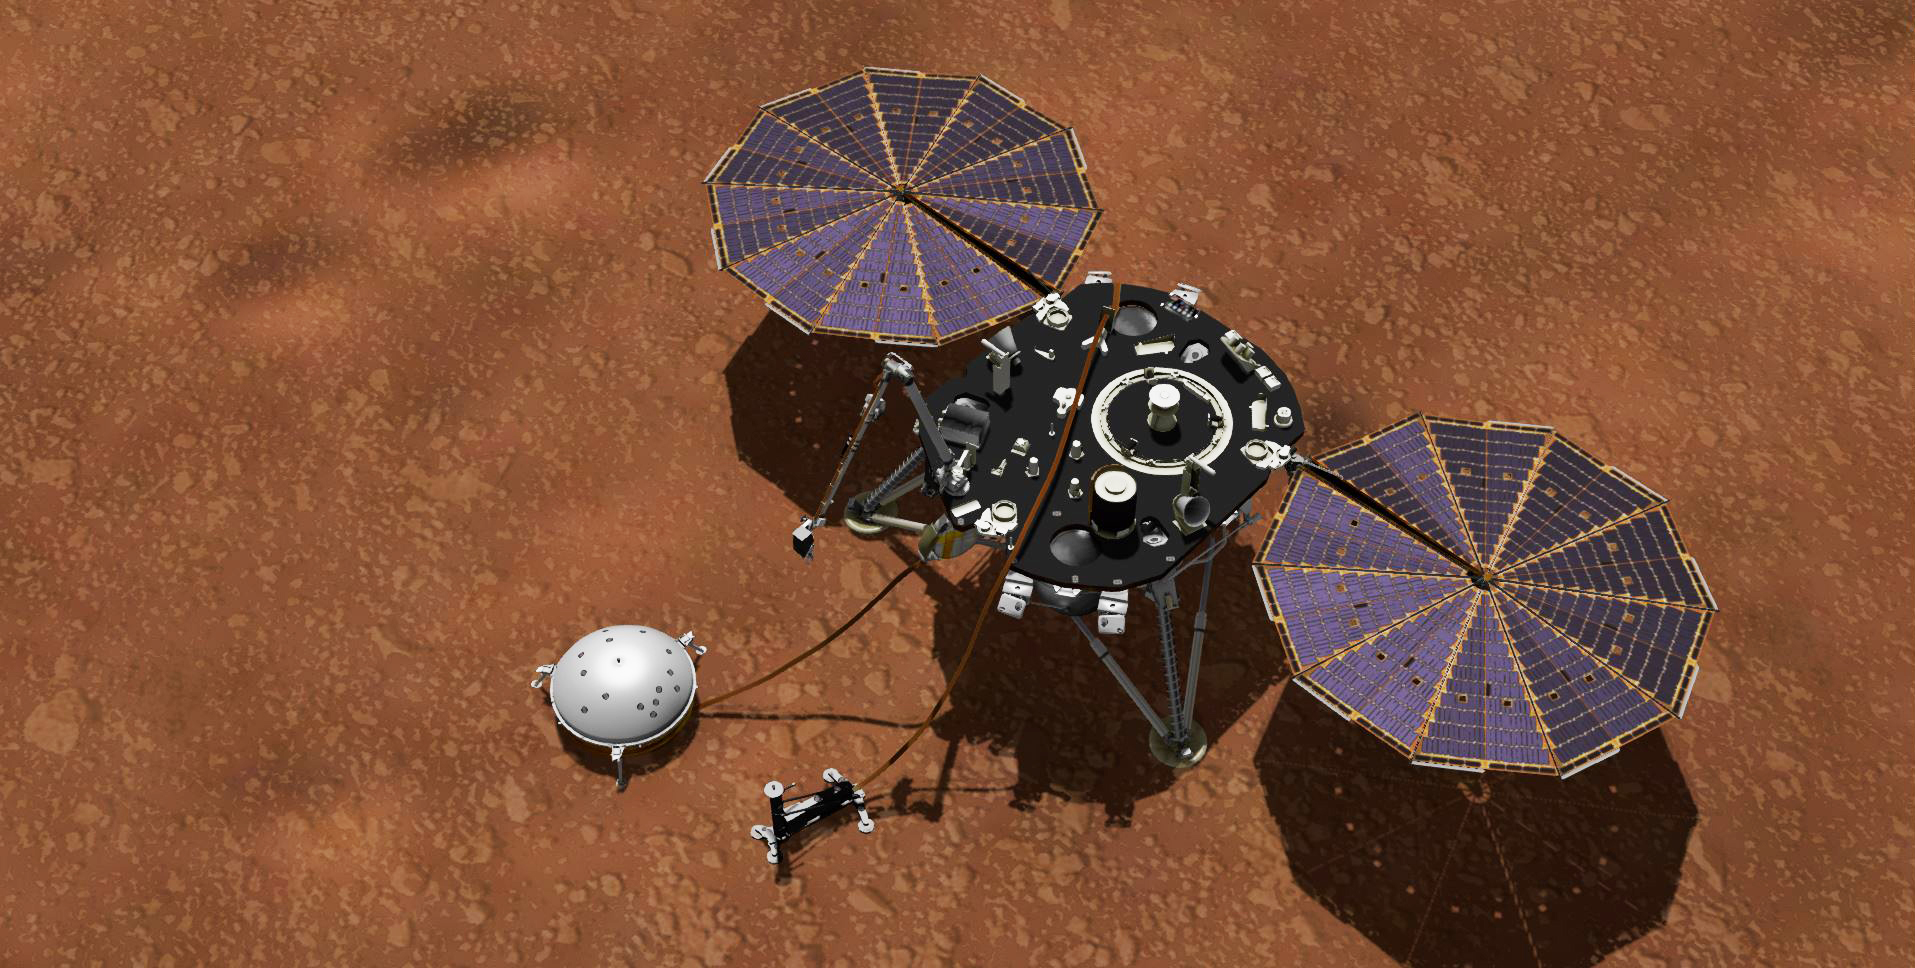

InSight Collecting Mars Weather Data (Artist’s Concept)

Annotated Image

This artist’s concept shows NASA’s InSight lander with its instruments deployed on the Martian surface. InSight’s package of weather sensors, called the Auxiliary Payload Subsystem (APSS), includes an air pressure sensor inside the lander — its inlet is visible on InSight’s deck — and two air temperature and wind sensors on the deck. Under the deck’s edge is a magnetometer, provided by UCLA, to measure changes in the local magnetic field that could also influence SEIS.

InSight’s air temperature and wind sensors are actually refurbished spares built for Curiosity’s Rover Environmental Monitoring Station (REMS). Called Temperature and Wind for InSight, or TWINS, these two east- and west-facing booms sit on the lander’s deck and were provided by Spain’s Centro de Astrobiología (CAB).

JPL manages InSight for NASA’s Science Mission Directorate. InSight is part of NASA’s Discovery Program, managed by the agency’s Marshall Space Flight Center in Huntsville, Alabama. Lockheed Martin Space in Denver built the InSight spacecraft, including its cruise stage and lander, and supports spacecraft operations for the mission.

A number of European partners, including France’s Centre National d’Études Spatiales (CNES) and the German Aerospace Center (DLR), are supporting the InSight mission. CNES and the Institut de Physique du Globe de Paris (IPGP) provided the Seismic Experiment for Interior Structure (SEIS) instrument, with significant contributions from the Max Planck Institute for Solar System Research (MPS) in Germany, the Swiss Institute of Technology (ETH) in Switzerland, Imperial College and Oxford University in the United Kingdom, and JPL. DLR provided the Heat Flow and Physical Properties Package (HP3) instrument, with significant contributions from the Space Research Center (CBK) of the Polish Academy of Sciences and Astronika in Poland. Spain’s Centro de Astrobiología (CAB) supplied the wind sensors.

Credit: NASA/JPL-Caltech